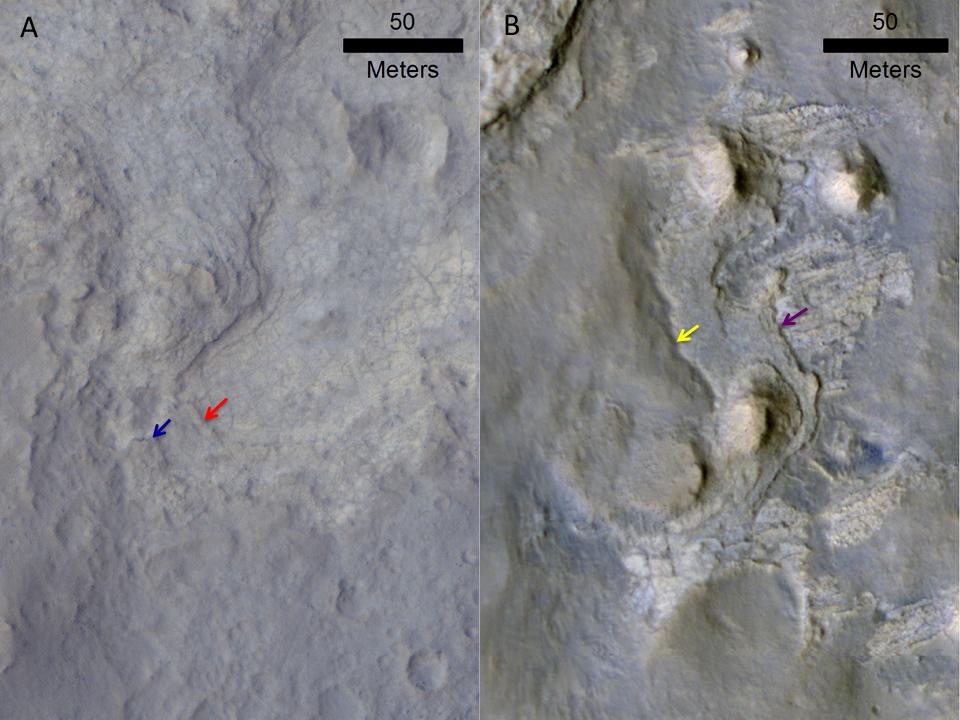

Erosion Patterns May Guide Mars Rover to Rocks Recently Exposed

Images of locations in Gale Crater taken from orbit around Mars reveal evidence of erosion in recent geological times and development of small scarps, or vertical surfaces. These two images come from the High Resolution Imaging Science Experiment (HiRISE) camera on NASA’s Mars Reconnaissance Orbiter.

The image on the left shows the Yellowknife Bay area examined by NASA’s Curiosity Mars rover during the rover’s first 11 months on Mars. The red arrow points to the contact between the Sheepbed and Gillespie geological members. The blue arrow points to the contact between the Gillespie Lake member and overlying Glenelg member, which also forms a small scarp. These two geological contacts form scarps due to variations in rock hardness as eroded by the wind. The effect is to generate rock exposures that are relatively youthful in a geological timescale, on the order of 70 million years.

The image on the right shows the KMS_9 area, which Curiosity may investigate on the rover’s route to Mount Sharp. The purple arrow points to the contact between the lowermost striated unit and the middle bedded unit. The yellow arrow marks the contact between the middle bedded unit and the upper smooth hummocky material. It is possible that the rocks adjacent to these scarps have also been only recently exhumed and exposed due to wind erosion.

The left image is a portion of HiRISE observation ESP_028335_1755, taken on Aug. 12, 2012. Other image products from this observation are available at http://www.uahirise.org/ESP_028335_1755. The right image was taken on Aug. 9, 2010, and other products from the same observation are available at http://www.uahirise.org/ESP_018920_175.

HiRISE is one of six instruments on NASA’s Mars Reconnaissance Orbiter. The University of Arizona, Tucson, operates the orbiter’s HiRISE camera, which was built by Ball Aerospace & Technologies Corp., Boulder, Colo. NASA’s Jet Propulsion Laboratory, a division of the California Institute of Technology in Pasadena, manages the Mars Reconnaissance Orbiter Project for the NASA Science Mission Directorate, Washington.

Credit: NASA/JPL-Caltech/MSSS